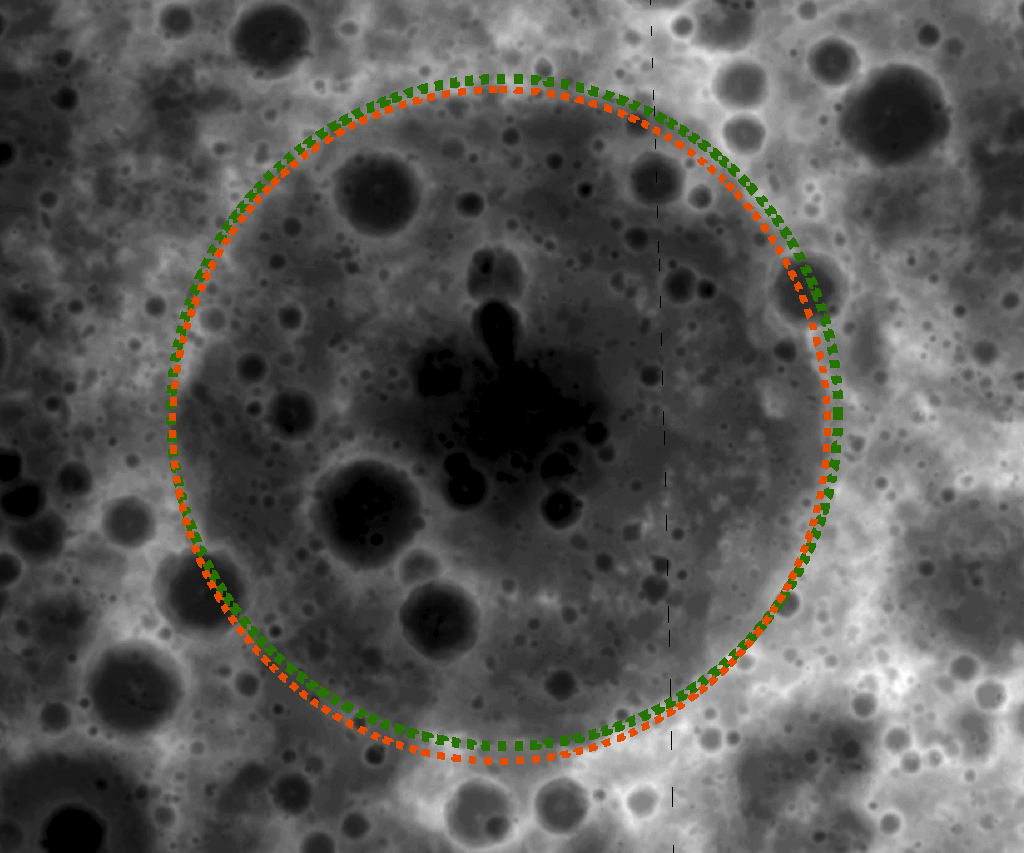

Hunting for Ancient Lunar Impact Basins

A lesser-known impact basin, Freundlich-Sharonov, is visible in this Digital Terrain Model (DTM) made from LROC WAC stereo images, and darker shades represent lower elevations than brighter shades. The diameter of the orange-colored ring is 595 kilometers or 370 miles. DTM images like these allow scientists to inventory and study the morphologies of lunar basins.

Large impact structures represent important time markers and clues to the early history of the Moon. Unfortunately, older basins may be highly degraded and are sometimes difficult to identify in images. DTMs allow more confident identifications of lunar basins and study of their morphologies. Large numbers of tentatively identified lunar impact basins, thoroughly listed in catalogs, are awaiting verification and detailed investigation of their ages.

NASA’s Goddard Space Flight Center built and manages the mission for the Exploration Systems Mission Directorate at NASA Headquarters in Washington. The Lunar Reconnaissance Orbiter Camera was designed to acquire data for landing site certification and to conduct polar illumination studies and global mapping. Operated by Arizona State University, LROC consists of a pair of narrow-angle cameras (NAC) and a single wide-angle camera (WAC). The mission is expected to return over 70 terabytes of image data.

Credit: NASA/GSFC/Arizona State University